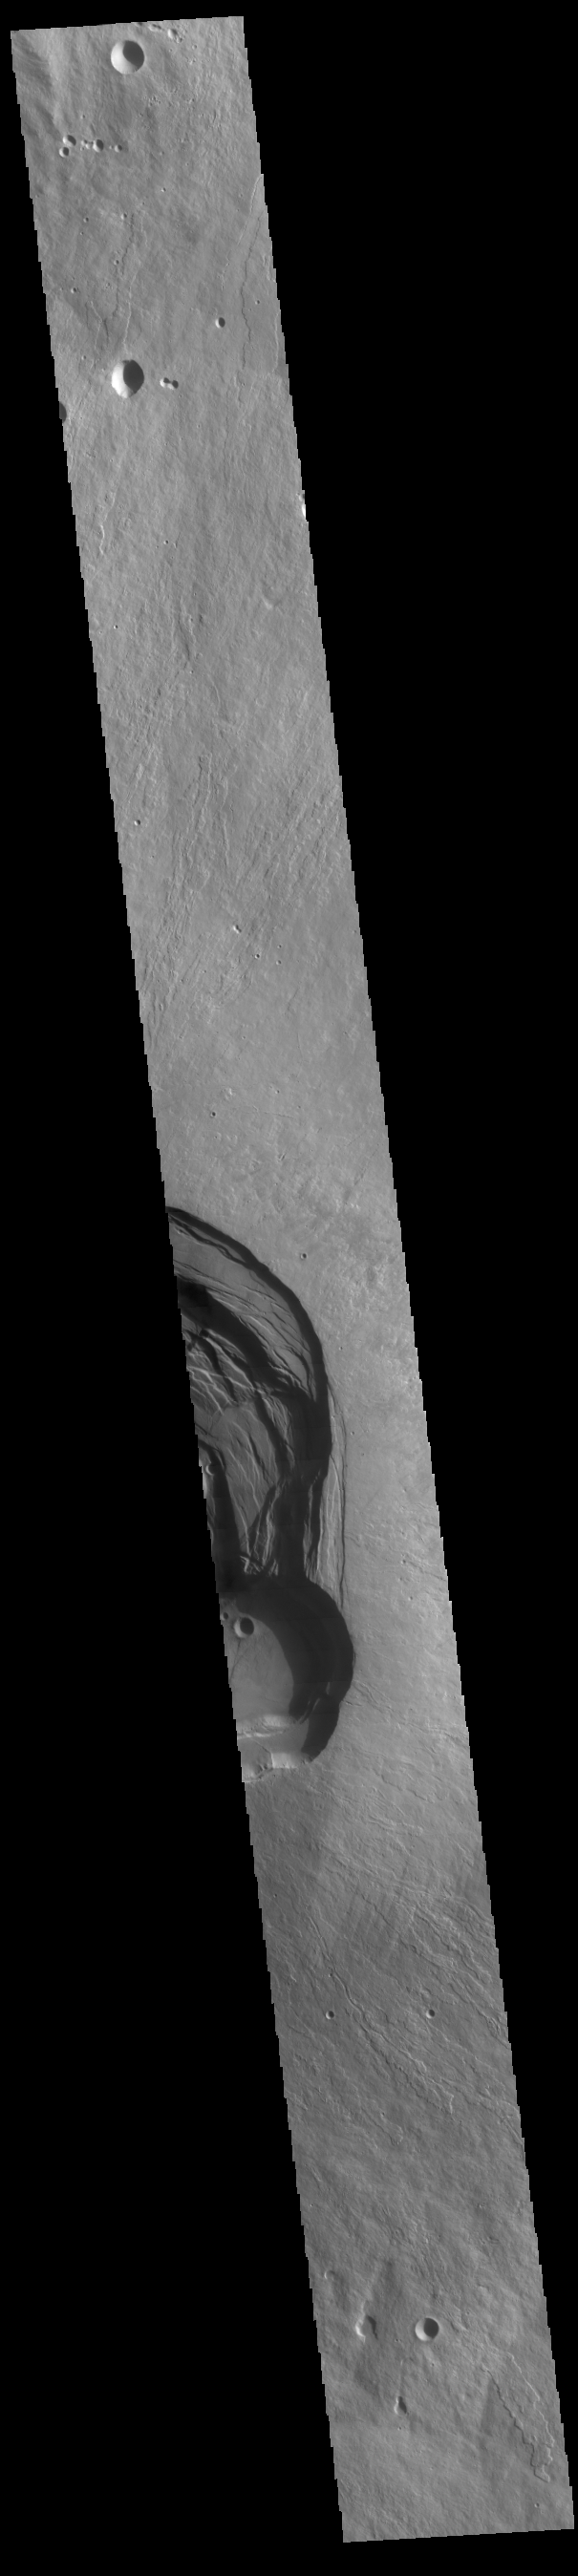

Ascraeus Mons

This VIS image shows part of the complex caldera at the summit of Ascraeus Mons. Ascraeus Mons is the northernmost and tallest of the three large aligned Tharsis volcanoes. Calderas are found at the tops of volcanoes and are the source region for magma that rises from an underground lava source to erupt at the surface. Volcanoes are formed by repeated flows from the central caldera. The final eruptions can pool within the summit caldera, leaving a flat surface as they cool. Calderas are also a location of collapse, creating rings of tectonic faults that form the caldera rim. Ascraeus Mons has several caldera features at its summit. Ascraeus Mons is 18 km (11 miles) tall, for comparison Mauna Kea — the tallest volcano on Earth — is 10 km tall (6.2 miles, measured from the base below sea level).

Credit: NASA/JPL-Caltech/ASU